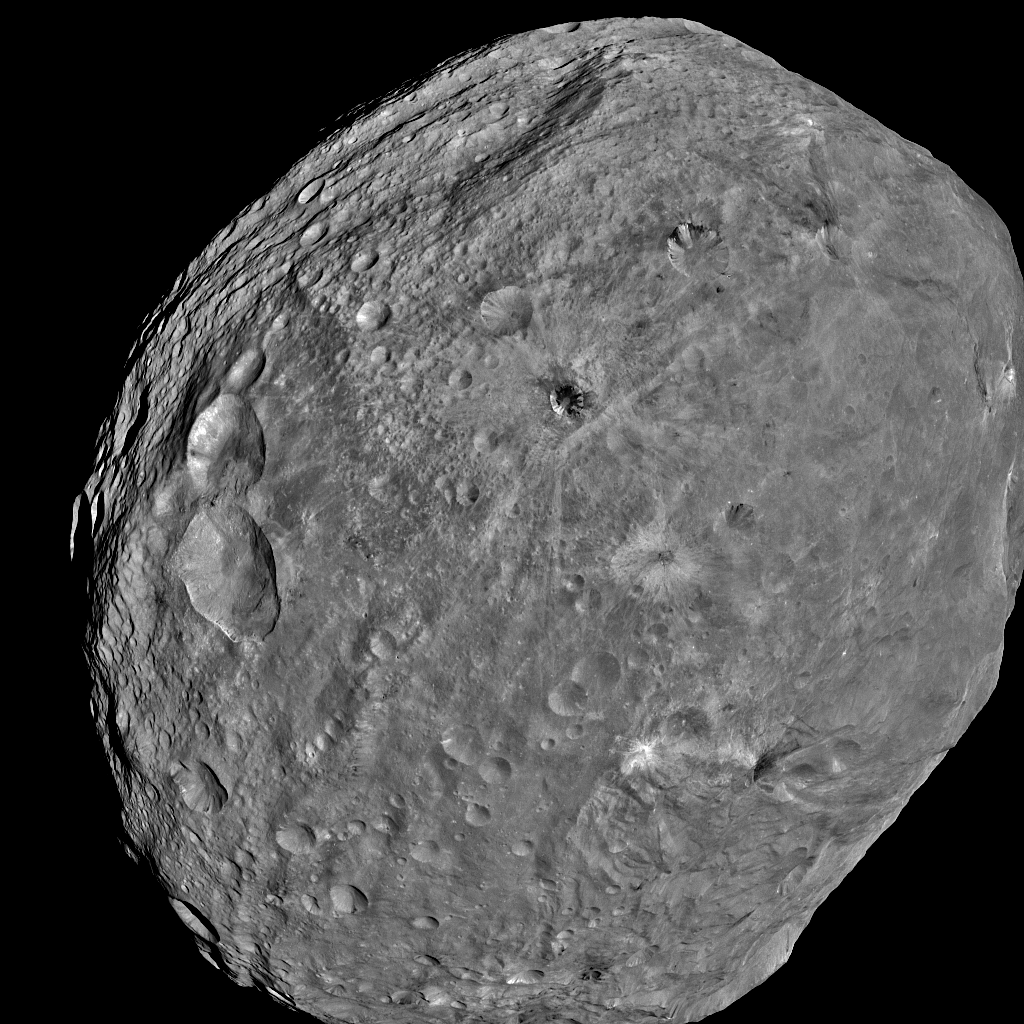

Full-Frame Image of Vesta

NASA’s Dawn spacecraft obtained this image of the giant asteroid Vesta with its framing camera on July 24, 2011. It was taken from a distance of about 3,200 miles (5,200 kilometers). Dawn entered orbit around Vesta on July 15, and will spend a year orbiting the body. After that, the next stop on its itinerary will be an encounter with the dwarf planet Ceres.

The Dawn mission to Vesta and Ceres is managed by NASA’s Jet Propulsion Laboratory, Pasadena, Calif., for NASA’s Science Mission Directorate, Washington, D.C. It is a project of the Discovery Program, managed by NASA’s Marshall Space Flight Center, Huntsville, Ala. UCLA is responsible for overall Dawn mission science. Orbital Sciences Corporation of Dulles, Va., designed and built the Dawn spacecraft.

The framing camera project is funded by NASA, the Max Planck Society and DLR.

Credit: NASA/JPL-Caltech/UCLA/MPS/DLR/IDA